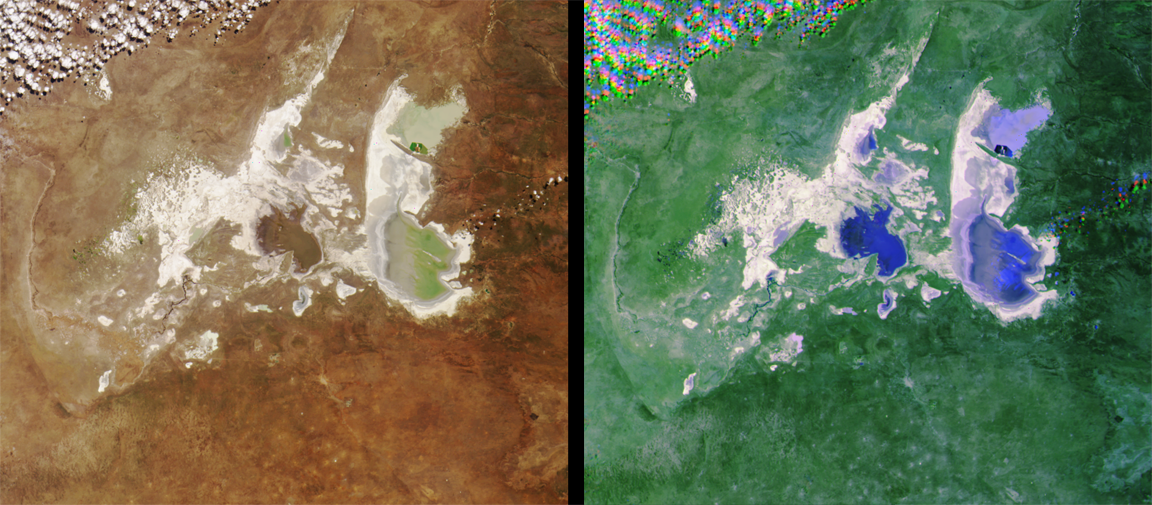

MISR Images Northeastern Botswana

MISR images of the Ntwetwe and Sua Pans in northeastern Botswana, acquired on August 18, 2000 (Terra orbit 3553). The left image is a color view from the vertical-viewing (nadir) camera. On the right is a composite of red band imagery in which the 45-degree aft camera data are displayed in blue, 45-degree forward as green, and vertical as red. This combination causes wet areas to appear blue because of the glint-like reflection from water and damp surfaces. Clouds are visible in the upper left corner and right center of each image. The clouds look peculiar in the multi-angle view because geometric parallax resulting from their elevation above the surface causes a misregistration of the individual images making up the composite. This stereoscopic effect provides a way of distinguishing clouds from bright surfaces.

The images are approximately 250 kilometers across. Ntwetwe and Sua pans are closed interior basins that catch rainwater and surface runoff during the wet season. Seasonal lakes form that may reach several meters in depth. During the dry season the collected waters rapidly evaporate leaving behind dissolved salts that coat the surface and turn it bright (“sua” means salt). The mining town of Sowa is located where the Sua Spit (a finger of grassland extending into the pan) attaches to the shore. Sowa represents headquarters for a JPL contingent carrying out MISR field experiments using the evaporite surface and the grasslands as targets and for Botswana scientists studying migration of groundwaters beneath the pans and surrounding areas. These efforts support the Southern Africa Regional Science Initiative (SAFARI-2000), which is now underway.

MISR was built and is managed by NASA’s Jet Propulsion Laboratory, Pasadena, CA, for NASA’s Office of Earth Science, Washington, DC. The Terra satellite is managed by NASA’s Goddard Space Flight Center, Greenbelt, MD. JPL is a division of the California Institute of Technology.

Credit: NASA/GSFC/JPL, MISR Team